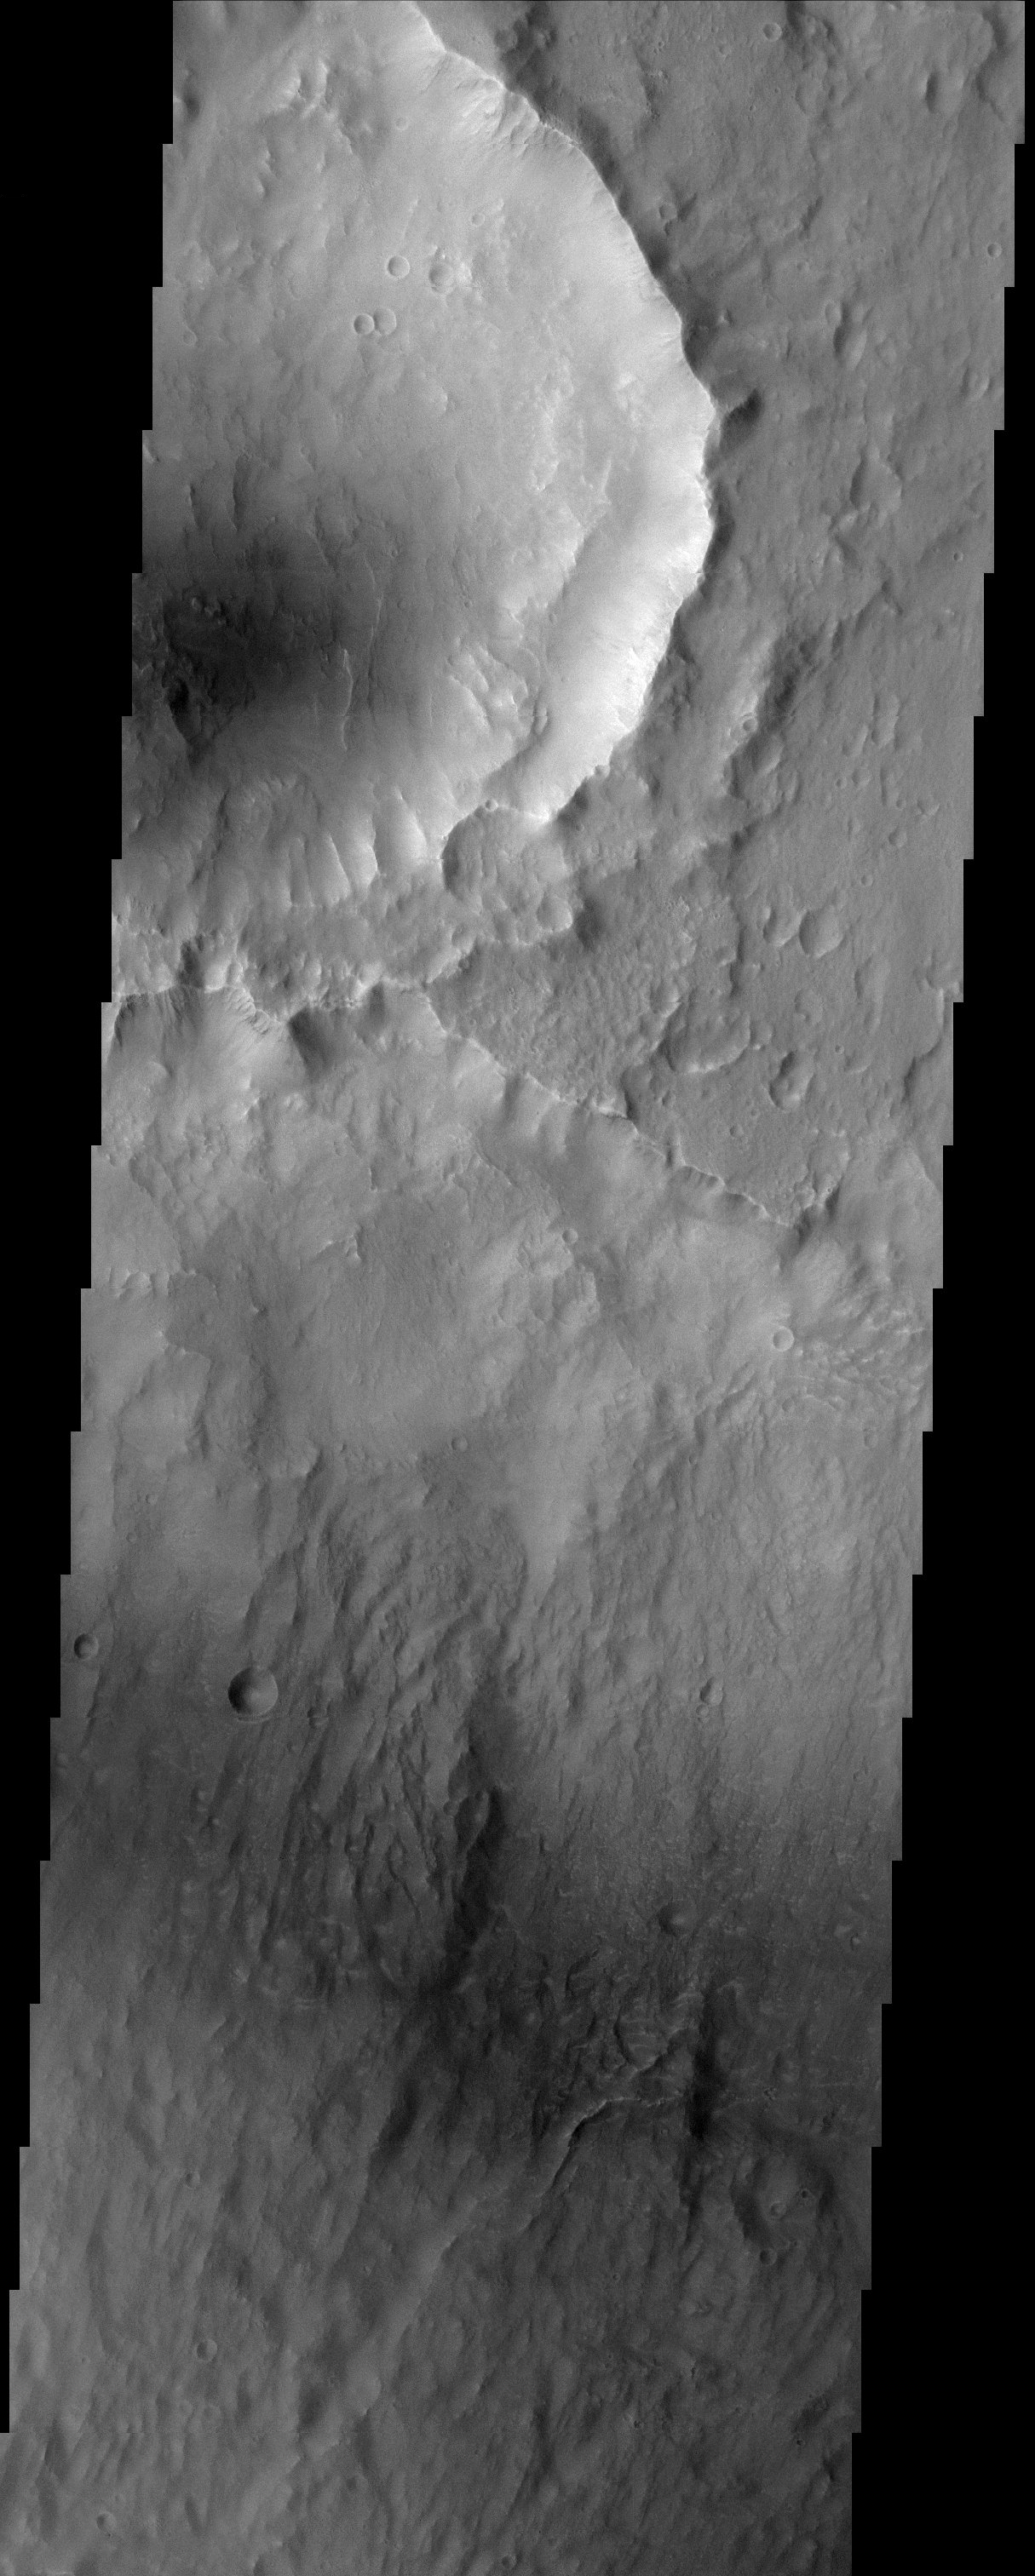

Kasei Vallis Streamlined Island

Except for the loss of its ring of ejecta, the crater at the leading edge of a streamlined island in Kasei Vallis shows no hint of the catastrophic floods that passed by it. Kasei Vallis is one of several major outflow channel systems that were active over 3 billion years ago. The intense floods scoured the landscape, eroding craters and producing streamlined islands. But in a close-up view, the evidence for these floods is not apparent. This true of the most similar terrestrial example, the channeled scablands of eastern Washington which also were formed by a catastrophic flood.

Note: this THEMIS visual image has not been radiometrically nor geometrically calibrated for this preliminary release. An empirical correction has been performed to remove instrumental effects. A linear shift has been applied in the cross-track and down-track direction to approximate spacecraft and planetary motion. Fully calibrated and geometrically projected images will be released through the Planetary Data System in accordance with Project policies at a later time.

NASA’s Jet Propulsion Laboratory manages the 2001 Mars Odyssey mission for NASA’s Office of Space Science, Washington, D.C. The Thermal Emission Imaging System (THEMIS) was developed by Arizona State University, Tempe, in collaboration with Raytheon Santa Barbara Remote Sensing. The THEMIS investigation is led by Dr. Philip Christensen at Arizona State University. Lockheed Martin Astronautics, Denver, is the prime contractor for the Odyssey project, and developed and built the orbiter. Mission operations are conducted jointly from Lockheed Martin and from JPL, a division of the California Institute of Technology in Pasadena.

Credit: NASA/JPL/Arizona State University